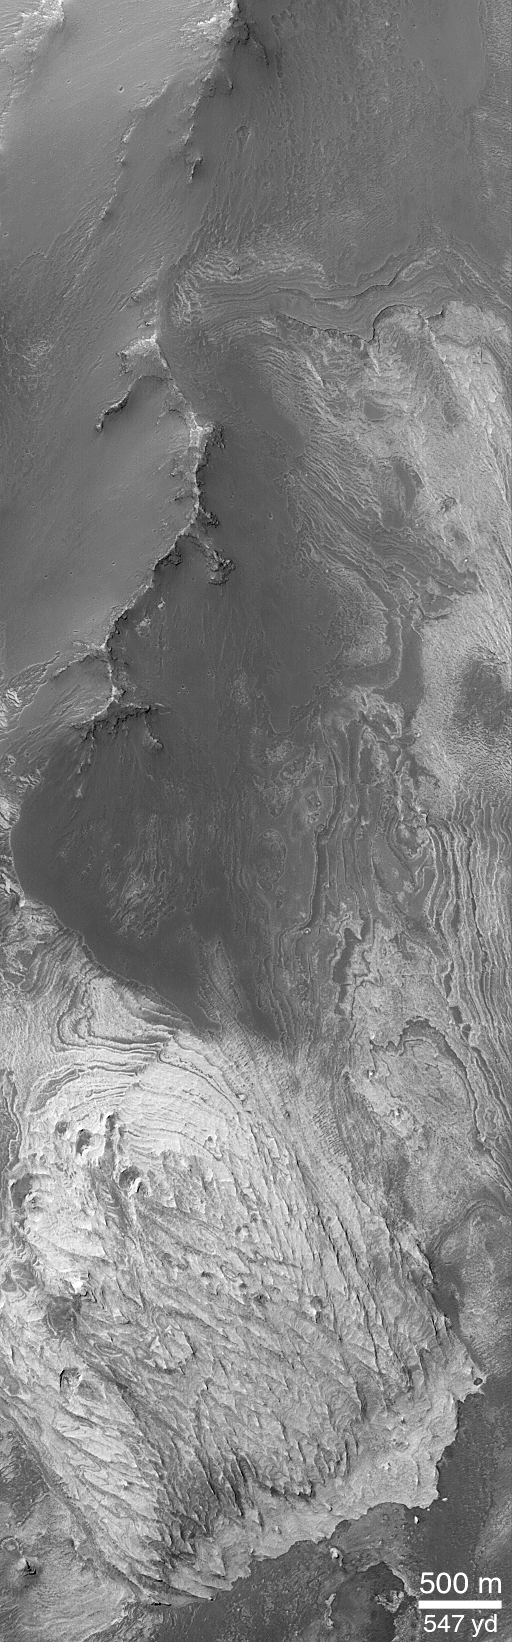

Light-toned Layered Outcrops in Valles Marineris Walls

Valles Marineris a system of troughs, chasms, and pit chains that stretches more than 4,000 km (2,500 miles) across the martian western hemisphere. Outcrops of layered material found in mounds and mesas within the chasms of the Valles Marineris were known from the pictures taken by Mariner 9 in 1972 and the Viking orbiters of 1976-1980. One example of the those known previously is the mesa labeled “Candor Mensa” in the context image (above); another example is the mound in the center of Ganges Chasma. For several decades, it has been widely speculated among Mars scientists that the light- and dark-toned layered materials in the Valles Marineris might have formed in lakes that had once filled the chasms during the most recent epoch of martian history; others thought they might result from volcanic ash deposited in the chasms. Mars Global Surveyor (MGS) Mars Orbiter Camera (MOC) images have confirmed the presence of light- and dark-toned layered sedimentary rock outcrops in the Valles Marineris, but they have also revealed many more than were previously known and they have shown several good examples that these materials are coming out of the walls of the Valles Marineris chasms. The fact that these materials come out of the chasm walls means that the layers do not represent lakes (or volcanic debris) that formed in the Valles Marineris. Instead, they represent materials deposited and buried long before there ever was a Valles Marineris. They are seen now because of the faulting and erosion that opened up and widened the Valles Marineris troughs. The context image is a mosaic of Viking 1 orbiter images taken in 1976 showing a portion of the wall that separates western Ophir Chasma from western Candor Chasma in the Valles Marineris. This area is located around 5°S, 74°W. The white box labeled “M17-00467” shows the location of a subframe of MOC image M17-00467 that was acquired in July 2000 to allow scientists to examine one of the many bright patches (indicated by small arrows) seen on the walls of Valles Marineris. The release image is a subframe of MOC image M17-00467, showing a high-resolution view of one of the bright patches on the walls of Candor Chasma. The MOC image reveals that the bright material indeed consists of light-toned layered rock similar to other outcrops thought to be sedimentary in origin found throughout the Valles Marineris. The dark ridge running from top center to center-left in this view is mantled by a smooth, dark material that covers additional light-toned layered rock. The observation that these kinds of bright layered rock occur within the walls of the Valles Marineris indicate that the materials are very, very old. They have been buried under several kilometers (i.e., more than a mile) of additional layered rock, all of which is beneath plains thought to be more than 2.5 to 3.5 billion years old. These relationships suggest that all of the layered sedimentary rocks observed on Mars by MGS MOC may date back to the earliest parts of martian history, between 3.5 and 4.5 billion years ago. In both pictures, north is toward the top. Sunlight illuminates the context image from the top/right; the MOC image (top left) is illuminated from the upper left.

Credit: NASA/JPL/MSSS